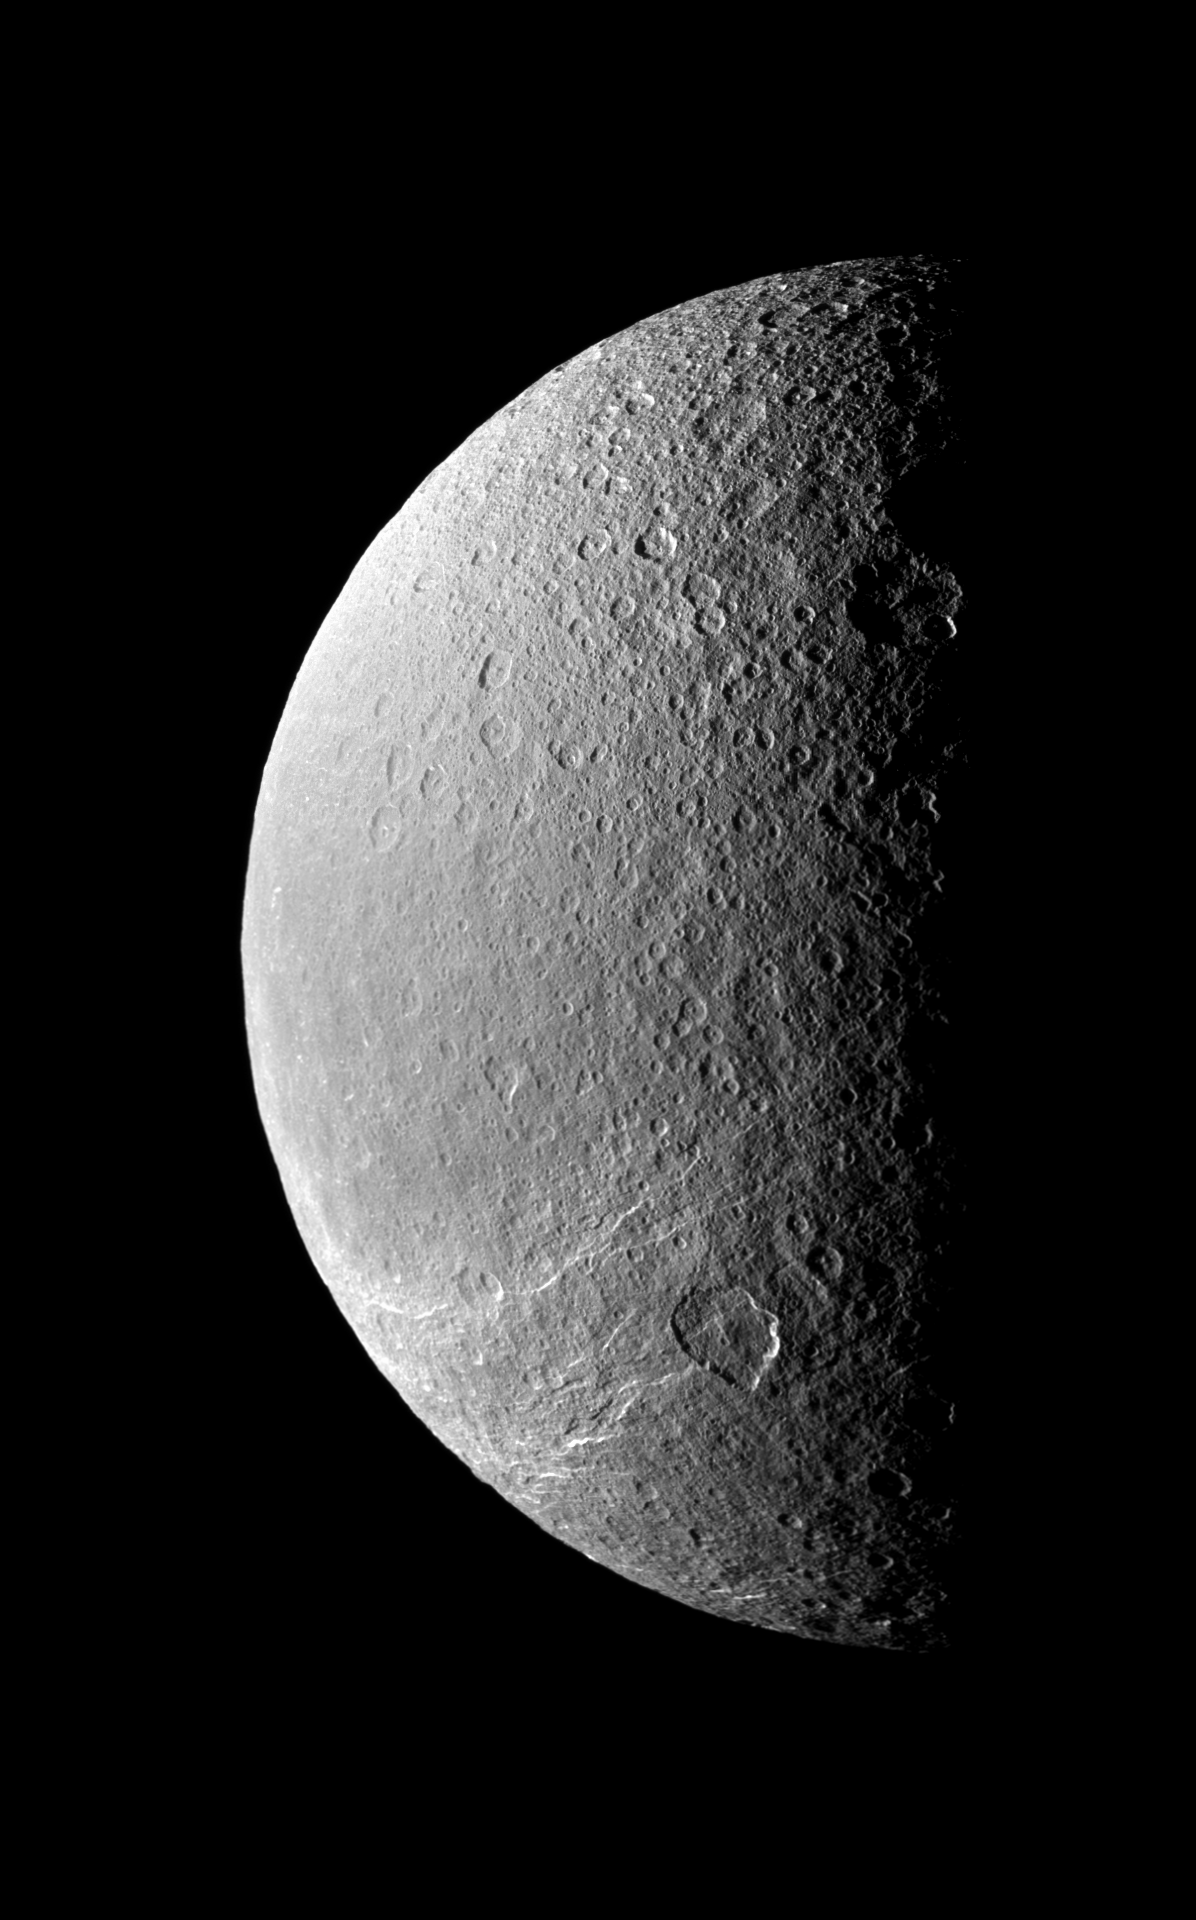

Crater Terminator

The terminator between light and dark throws Rhea’s cratered surface into stark relief while the southern hemisphere is scored by bright icy cliffs.

North on Rhea is up and rotated 42 degrees to the right in this 2-tile mosaic. This view looks toward the leading hemisphere of Rhea (1528 kilometers, or 949 miles across).

The image was taken in visible light with the Cassini spacecraft narrow-angle camera on Feb. 2, 2009. The view was acquired at a distance of approximately 181,000 kilometers (112,000 miles) from Rhea and at a Sun-Rhea-spacecraft, or phase, angle of 91 degrees. Image scale is 1 kilometer (3,300 feet) per pixel.

The Cassini-Huygens mission is a cooperative project of NASA, the European Space Agency and the Italian Space Agency. The Jet Propulsion Laboratory, a division of the California Institute of Technology in Pasadena, manages the mission for NASA’s Science Mission Directorate, Washington, D.C. The Cassini orbiter and its two onboard cameras were designed, developed and assembled at JPL. The imaging operations center is based at the Space Science Institute in Boulder, Colo.

Credit: NASA/JPL/Space Science Institute